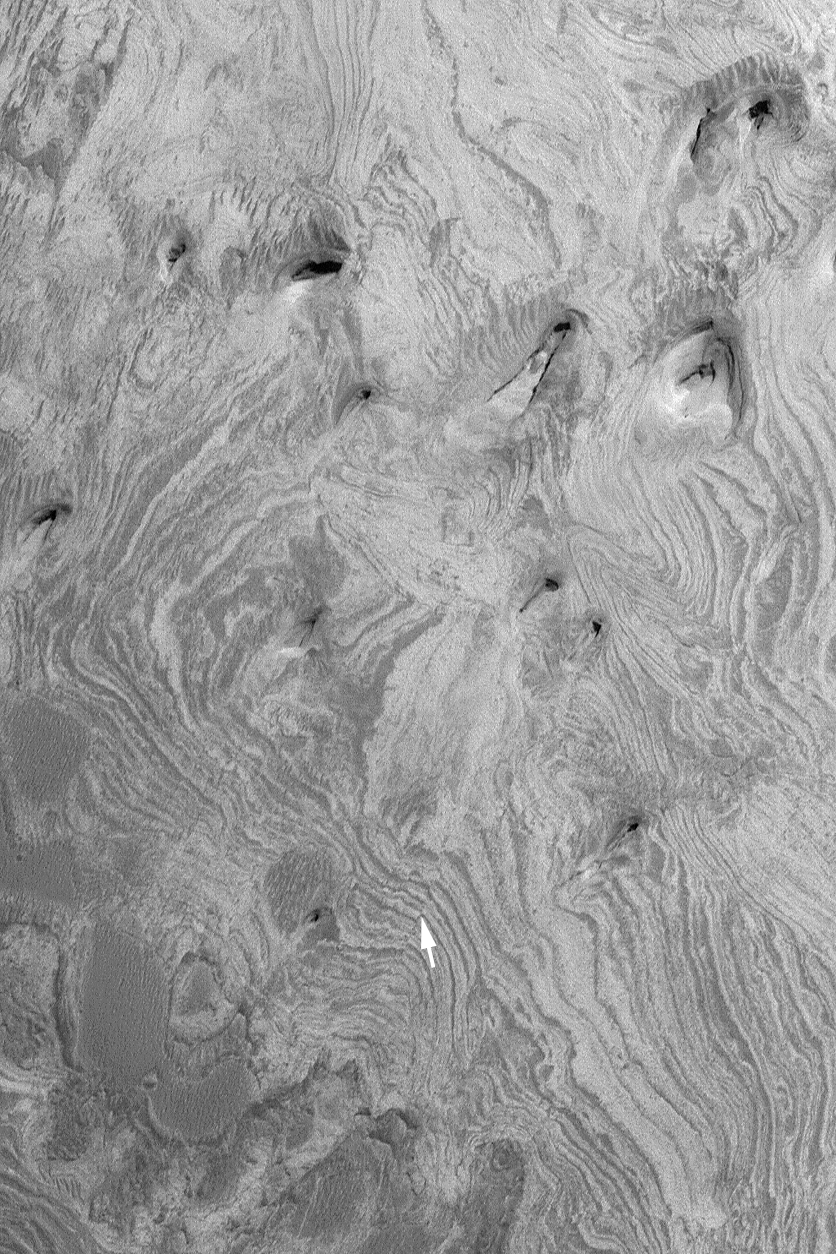

Tithonium Chasma’s Sedimentary Rocks

MGS MOC Release No. MOC2-565, 5 December 2003

Exposures of light-toned, layered, sedimentary rocks are common in the deep troughs of the Valles Marineris system. This Mars Global Surveyor (MGS) Mars Orbiter Camera (MOC) image shows an example from western Tithonium Chasma. The banding seen here is an eroded expression of layered rock. Sedimentary rocks can be composed of (1) the detritus of older, eroded and weathered rocks, (2) grains produced by explosive volcanism (tephra, also known as volcanic ash), or (3) minerals that were chemically precipitated out of a body of liquid such as water. These outcrops are located near 4.8°S, 89.7°W. The image covers an area 3 km (1.9 mi) wide and is illuminated from the lower left.

Credit: NASA/JPL/Malin Space Science Systems